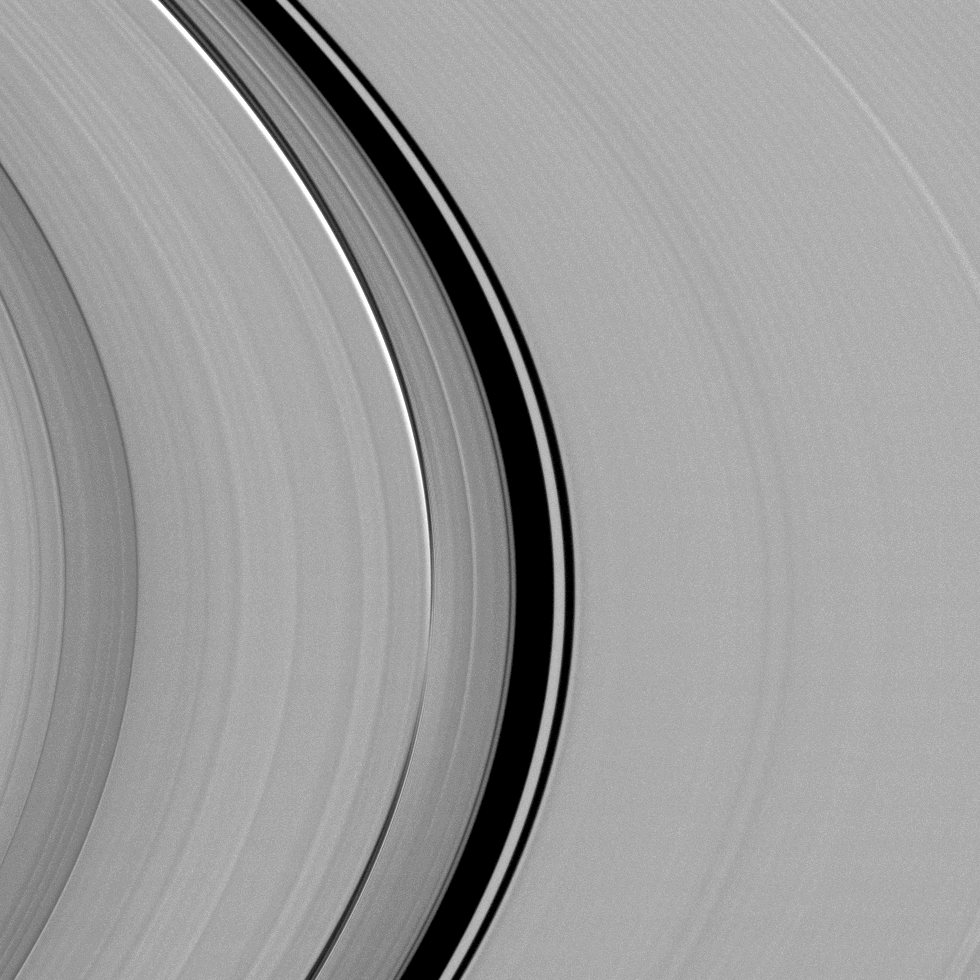

The Synchronicity of Rhythms

A dynamical interplay between Saturn’s largest moon, Titan, and its rings is captured in this view from NASA’s Cassini spacecraft.

At every location within Saturn’s rings, particles orbit with a particular period, or rhythm. This image is focused on two separate and nearby locations in the rings where those rhythms are in synchrony with different aspects of Titan’s 16-day orbit, creating signature effects that point from a distance back towards Titan.

The Titan Ringlet, embedded within the Colombo Gap at the center of this image, is slightly oval-shaped and always points its long axis towards Titan. The behavior and orientation of the ringlet are controlled by a gravitational resonance between Titan’s 16-day orbit and the rate at which ring particles’ oval-shaped paths rotate (“precess”) around the planet. Because the particles’ orbit precession is sensitively tied to Saturn’s internal gravity structure, the radial location of the Titan Ringlet supplies scientists with the best available measurement of the outer layers of Saturn’s interior.

Just inward of the gap is a very narrow feature that transitions from bright at the top of the image to dark at the bottom. This is a bending, or vertical, wave generated by a similar resonance with Titan, but this time it involves a synchronicity between the out-of-plane motion of Titan, which is on an inclined (tilted) orbit and similar motions of the ring particles with their own inclined orbits. In this image, taken near Saturn’s 2009 equinox when sunlight hit the rings nearly edge-on, the vertical structure of the bending wave is obvious because of shadows giving it an unusual bright-to-dark appearance.

Also visible because of the shallow illumination angle is the vertical corrugation that crosses the entire C ring. This is the after-effect of a large impactor that is believed to have hit the inner Saturnian rings around the year 1983. Looking like a pattern of faint stripes, the corrugation is best seen on the right-hand side of the image, where other ring structure is sparse.

This view looks toward the sunlit side of the rings from about 9 degrees above the ring plane. The image was taken in visible light with the Cassini spacecraft narrow-angle camera on Sept. 20, 2009.

The view was obtained at a distance of approximately 288,000 miles (463,000 kilometers) from Saturn and at a sun-Saturn-spacecraft, or phase, angle of 13 degrees. Image scale is 1 mile (2 kilometers) per pixel.

The Cassini-Huygens mission is a cooperative project of NASA, the European Space Agency and the Italian Space Agency. The Jet Propulsion Laboratory, a division of the California Institute of Technology in Pasadena, manages the mission for NASA’s Science Mission Directorate, Washington, D.C. The Cassini orbiter and its two onboard cameras were designed, developed and assembled at JPL. The imaging operations center is based at the Space Science Institute in Boulder, Colo.

Credit: NASA/JPL-Caltech/Space Science Institute